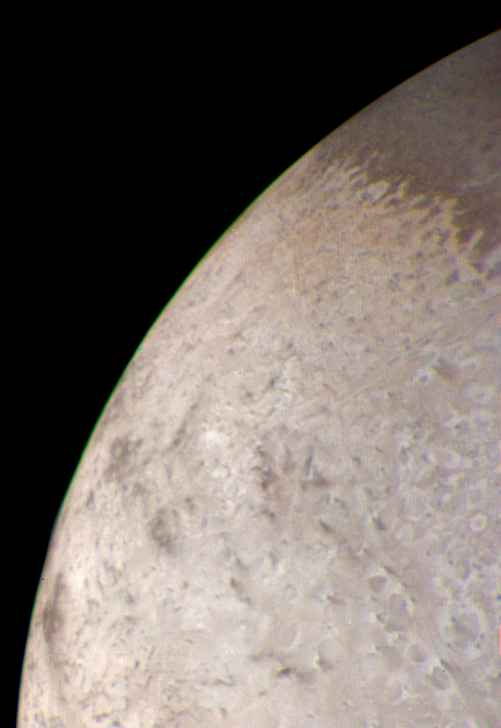

The Limb of Triton

This natural color image of the limb of Triton was taken early in the morning of Aug. 25 1989, when the Voyager 2 spacecraft was at a distance of about 210,000 kilometers (128,000 miles) from the icy satellite. The largest surface features visible area about 3 miles across. The picture is a composite of images taken through the violet, green and clear filters. The image shows a geologic boundary between a rough, pitted surface to the right and a smoother surface to the left. The change between surface types is gradual. The image also shows a color boundary between pinkish material in the upper part of the image and whiter material in the lower part. The geologic and color boundaries are not the same. That implies that whatever supplies the color is avery thin coating over a different underlying material in which the geologic boundary occurs. The colored coating may be a seasonal frost composed of compounds volatile enough to be sublimated at the very low temperatures (40 °K to 50 °K, or -387.4 °F to -369.4 °F) prevailing near Triton’s surface. Possible compositions of the frost layer include methane (which turns red when irradiated), carbon monoxide or nitrogen. The color in this image is somewhat exaggerated: Triton is primarily a white object with a pinkish cast in some areas. The Voyager Mission is conducted by JPL for NASA’s Office of Space Science and Applications.

Credit: NASA/JPL